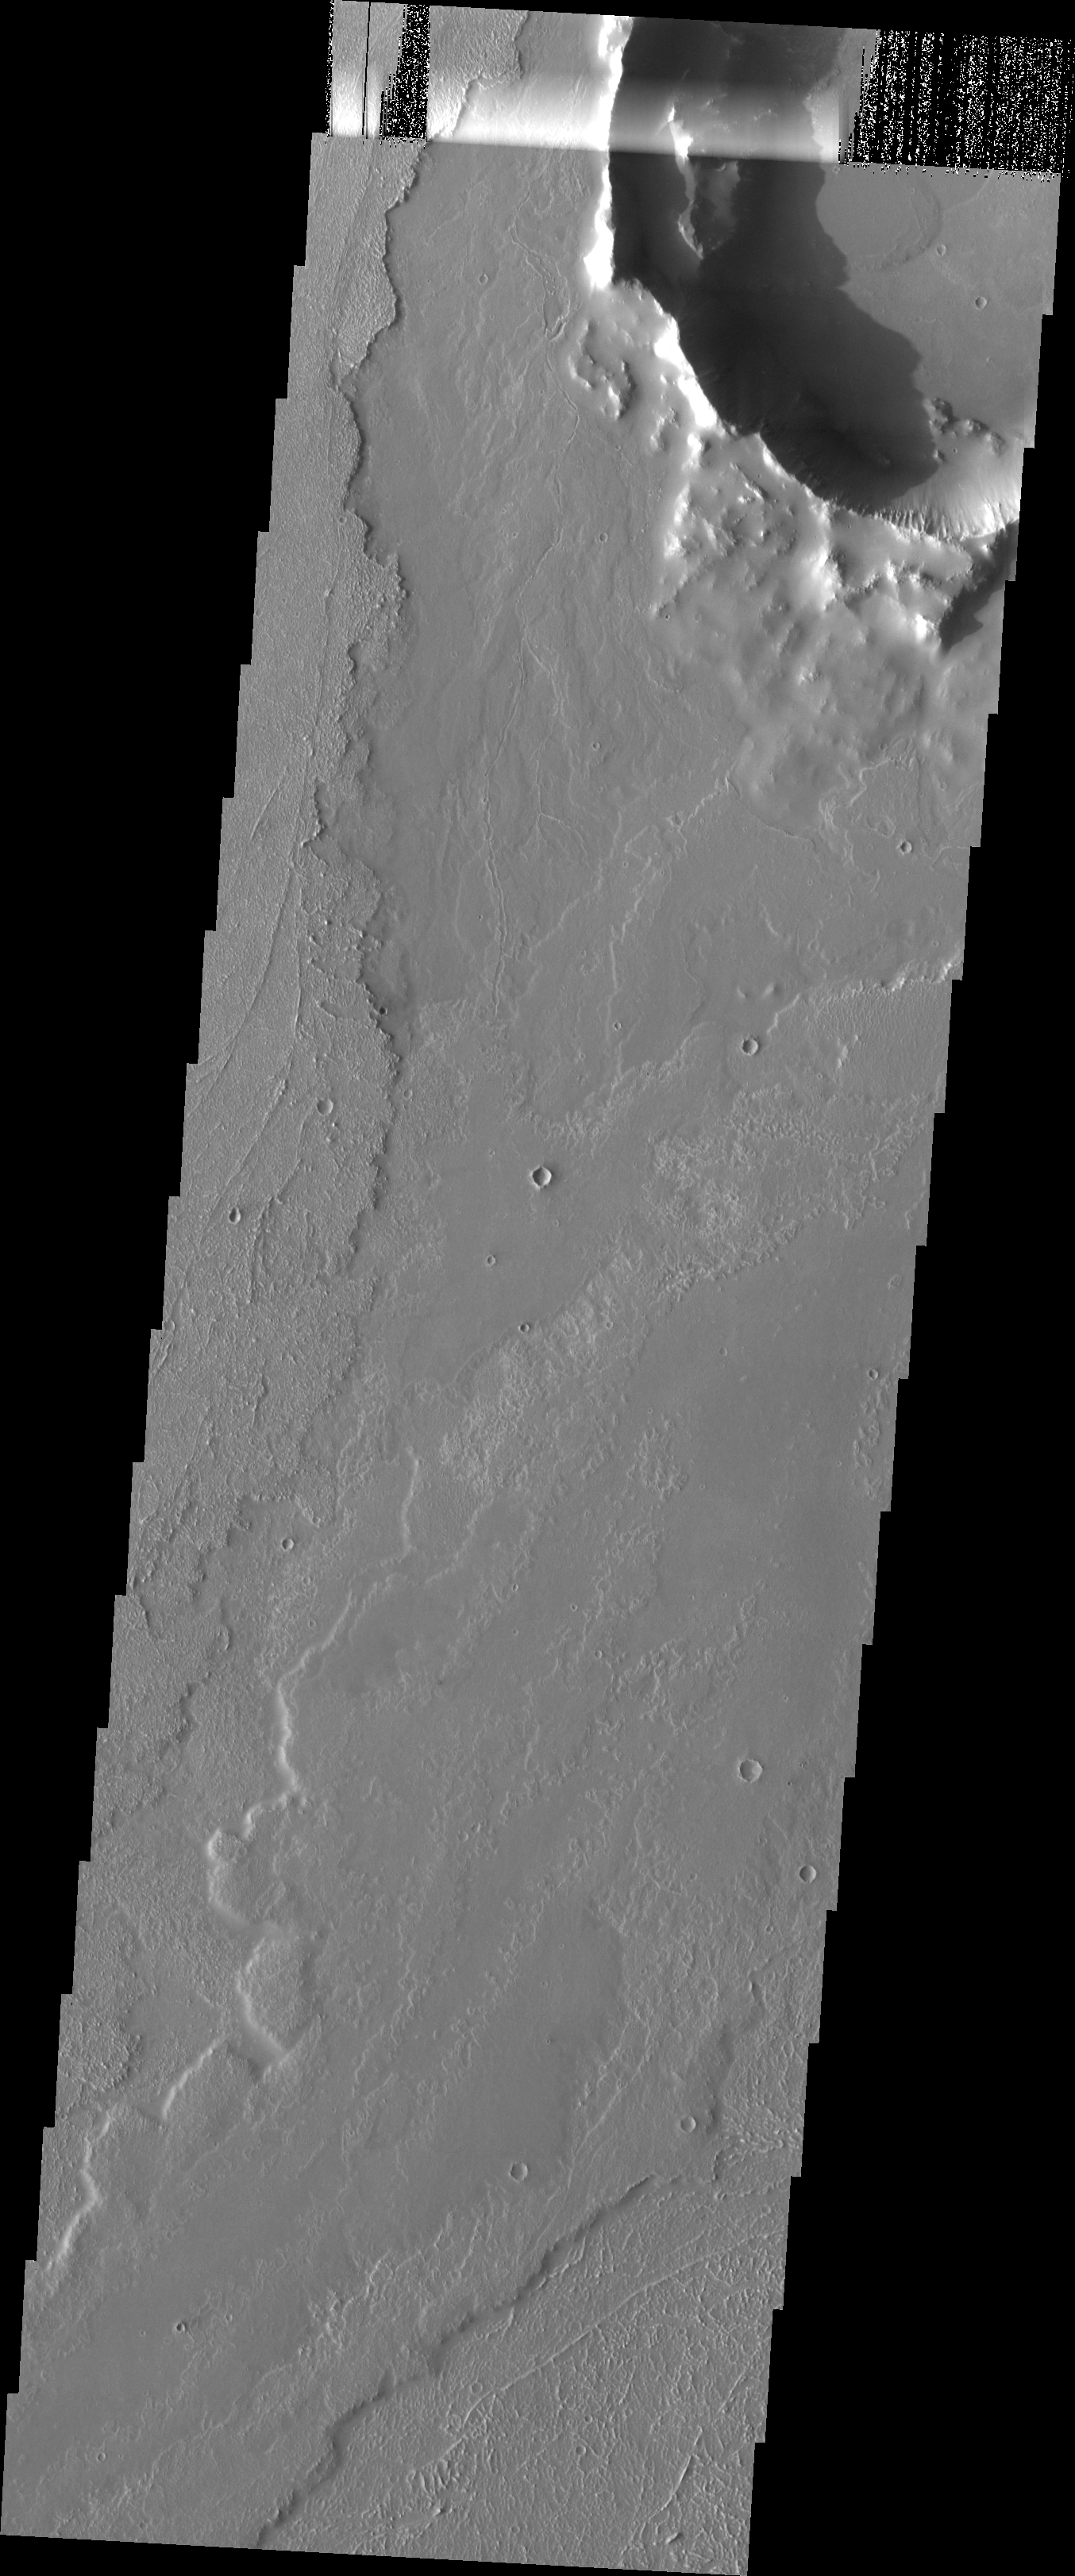

Crater Low

Just like yesterday’s crater, this crater was an obstacle to material flowing around it. In this case the material is lava from the Arsia Mons volcano. The diverted flows formed a downhill “tail” south of the crater. This “tail” is a depression where lava failed to fill in the region behind the crater.

Image information: VIS instrument. Latitude -23.3N, Longitude 239.1E. 17 meter/pixel resolution.

Please see the THEMIS Data Citation Note for details on crediting THEMIS images.

Note: this THEMIS visual image has not been radiometrically nor geometrically calibrated for this preliminary release. An empirical correction has been performed to remove instrumental effects. A linear shift has been applied in the cross-track and down-track direction to approximate spacecraft and planetary motion. Fully calibrated and geometrically projected images will be released through the Planetary Data System in accordance with Project policies at a later time.

NASA’s Jet Propulsion Laboratory manages the 2001 Mars Odyssey mission for NASA’s Office of Space Science, Washington, D.C. The Thermal Emission Imaging System (THEMIS) was developed by Arizona State University, Tempe, in collaboration with Raytheon Santa Barbara Remote Sensing. The THEMIS investigation is led by Dr. Philip Christensen at Arizona State University. Lockheed Martin Astronautics, Denver, is the prime contractor for the Odyssey project, and developed and built the orbiter. Mission operations are conducted jointly from Lockheed Martin and from JPL, a division of the California Institute of Technology in Pasadena.

Credit: NASA/JPL/ASU